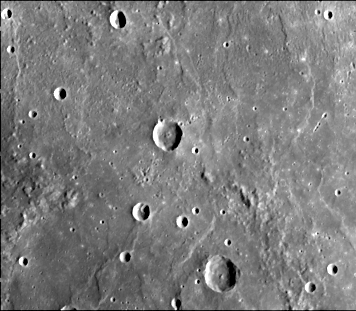

Hummocky and Smooth Plains

This image (FDS 108), acquired during the spacecraft’s first encounter with Mercury, is located about 500 km east of the Caloris basin. The image shows hummocky plains interpreted as Caloris ejecta in the upper half of the picture and smooth plains in the lower half. Elongated hummocks and troughs aligned concentrically to the rim of the Caloris are well developed in the upper right part of the picture. A part of the pre-Caloris basin (240-km in diameter) seen in the lower part of the picture is filled with smooth plains. At the western margin of this basin is a west facing scarp that forms the boundary between hummocky plains (west) and smooth plains (east).

The Mariner 10 mission, managed by the Jet Propulsion Laboratory for NASA’s Office of Space Science, explored Venus in February 1974 on the way to three encounters with Mercury-in March and September 1974 and in March 1975. The spacecraft took more than 7,000 photos of Mercury, Venus, the Earth and the Moon.

Credit: NASA/JPL/Northwestern University